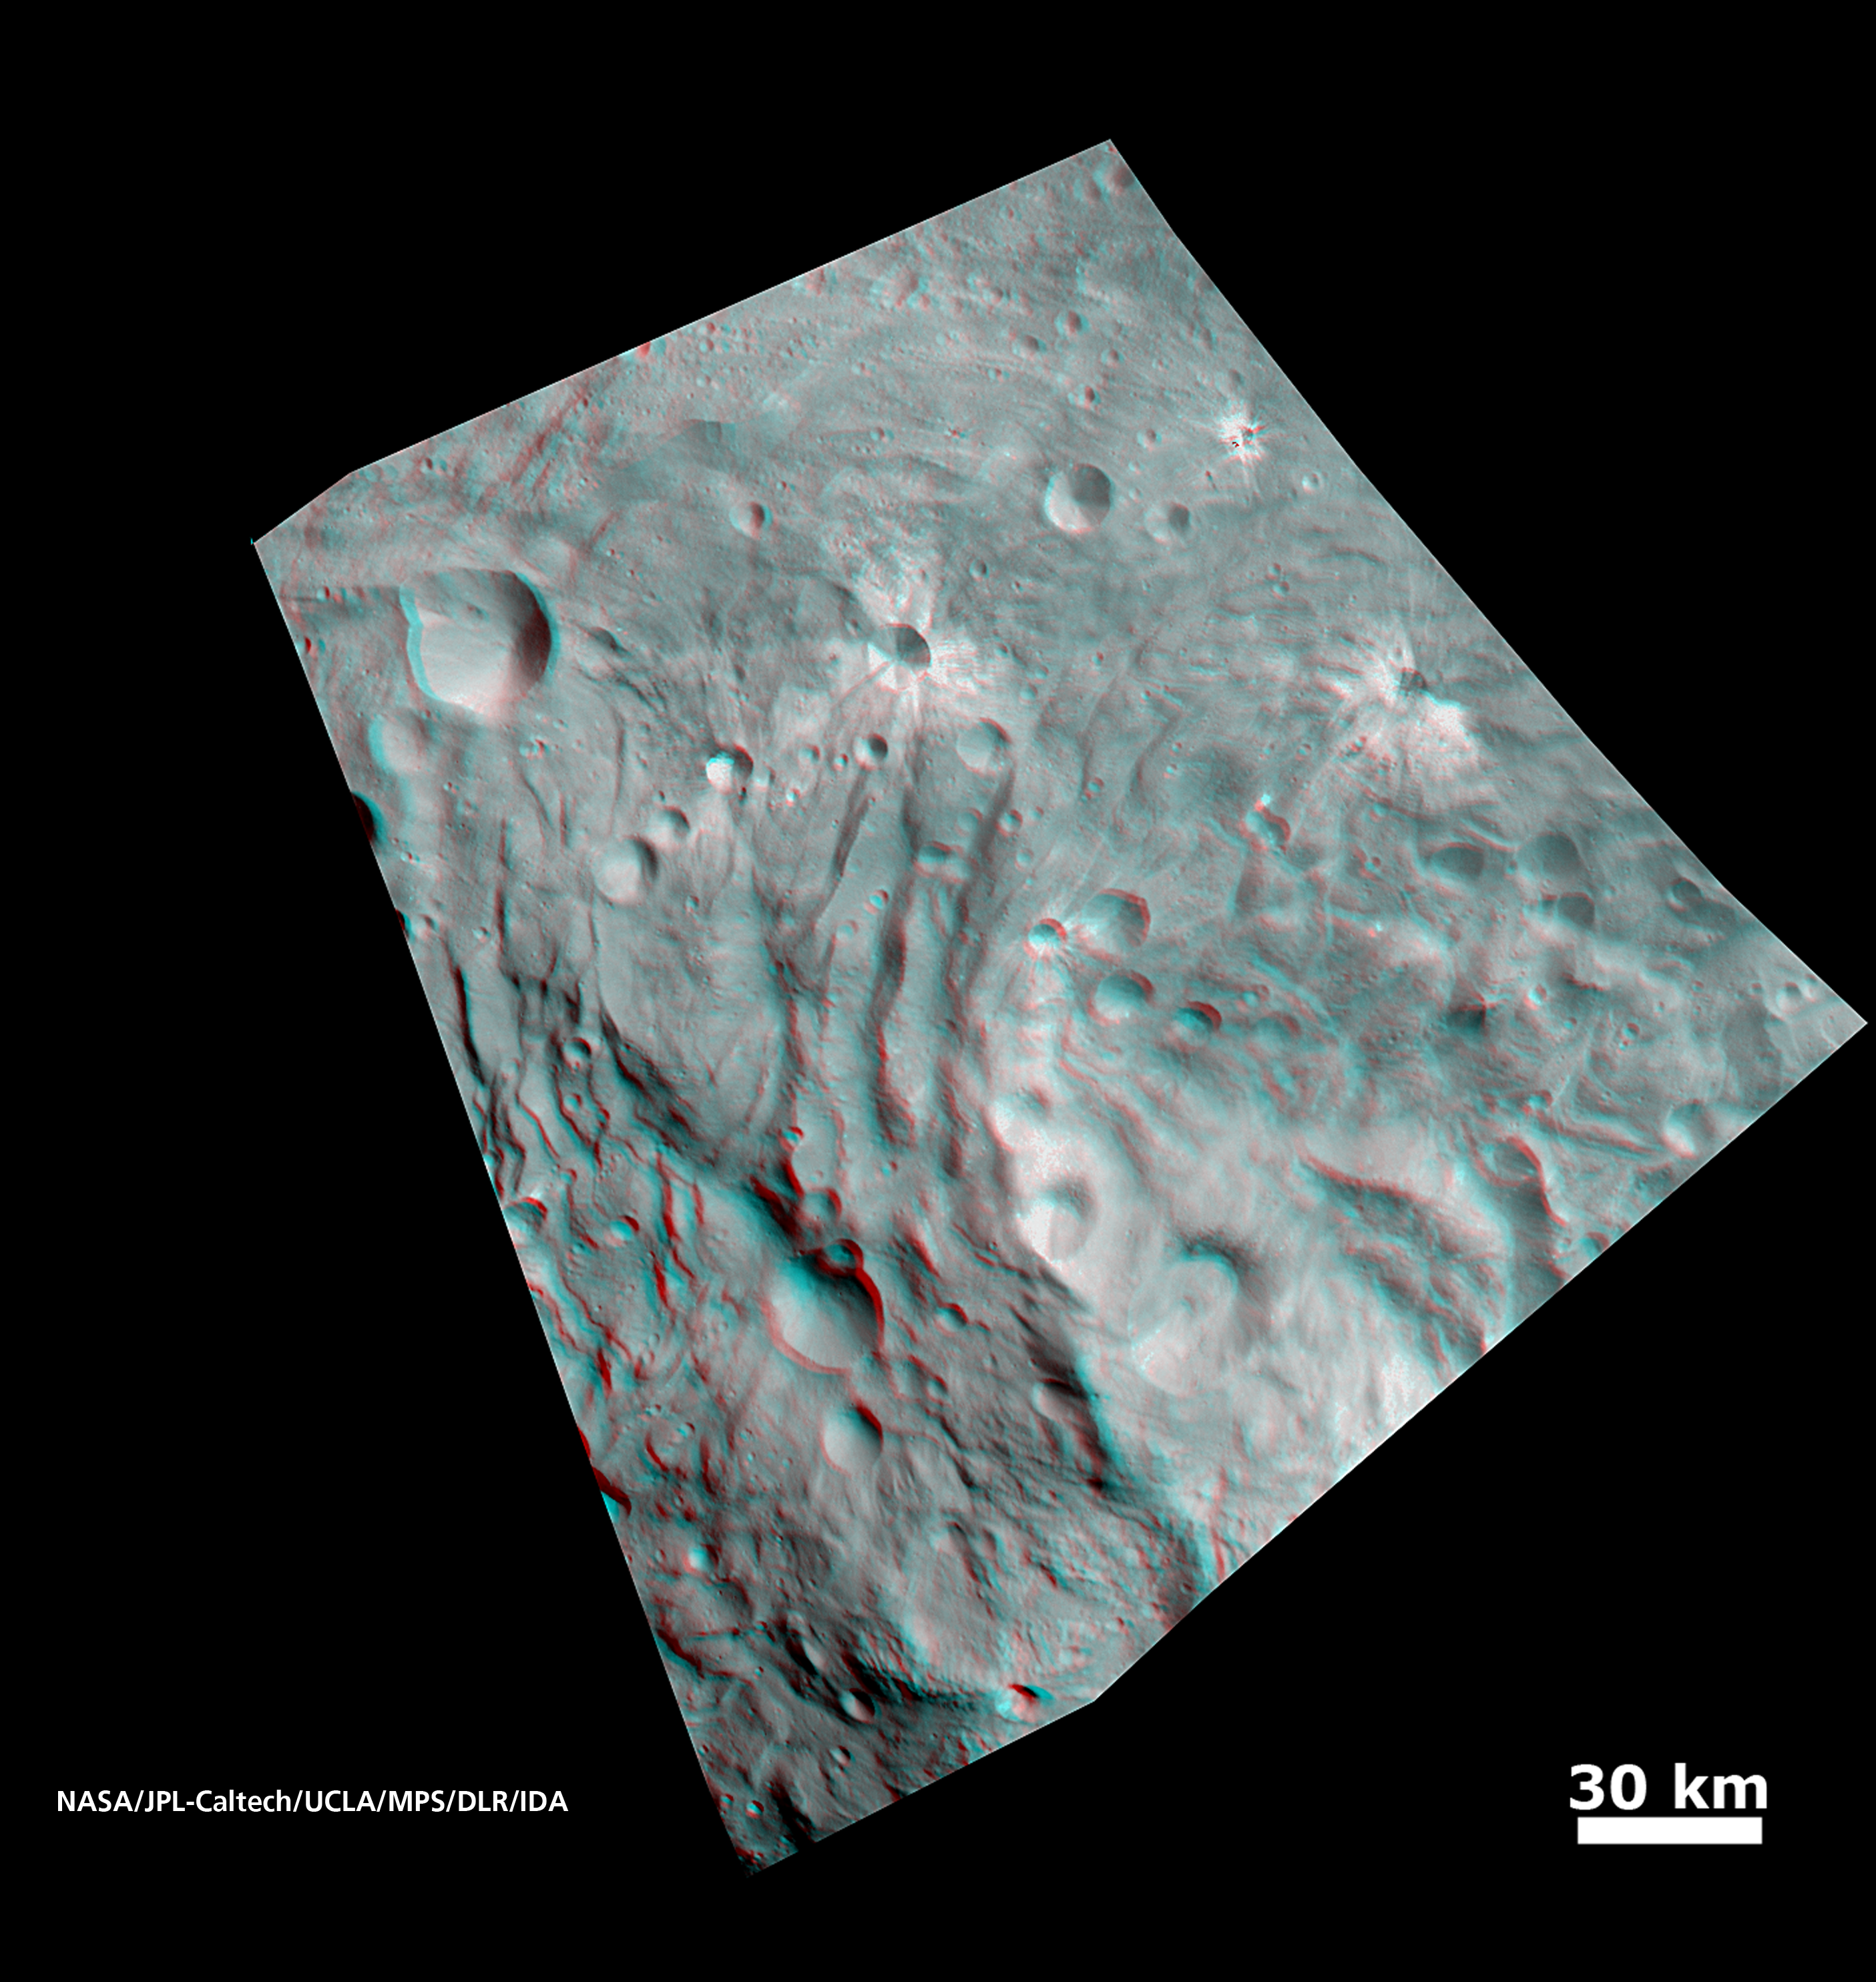

Vesta’s Surface in 3-D: Details of Wave-Like Terrain in the South Pole

In this image, obtained by NASA’s Dawn spacecraft from an orbit of about 1,700 miles (2,700 kilometers) above the surface of the giant asteroid Vesta, topography in the area surrounding Vesta’s south pole area shows impact craters, ridges and grooves. These images in 3D provide scientists with a realistic impression of the solid surface of the celestial body.

Use red-cyan (red-blue, or red-green) glasses for a 3-D view of the image. Image resolution is about 260 meters per pixel.

The Dawn mission to Vesta and Ceres is managed by NASA’s Jet Propulsion Laboratory, a division of the California Institute of Technology in Pasadena, for NASA’s Science Mission Directorate, Washington. UCLA is responsible for overall Dawn mission science. The Dawn framing cameras have been developed and built under the leadership of the Max Planck Institute for Solar System Research, Katlenburg-Lindau, Germany, with significant contributions by DLR German Aerospace Center, Institute of Planetary Research, Berlin, and in coordination with the Institute of Computer and Communication Network Engineering, Braunschweig. The Framing Camera project is funded by the Max Planck Society, DLR, and NASA/JPL.

Credit: NASA/JPL-Caltech/UCLA/MPS/DLR/IDA